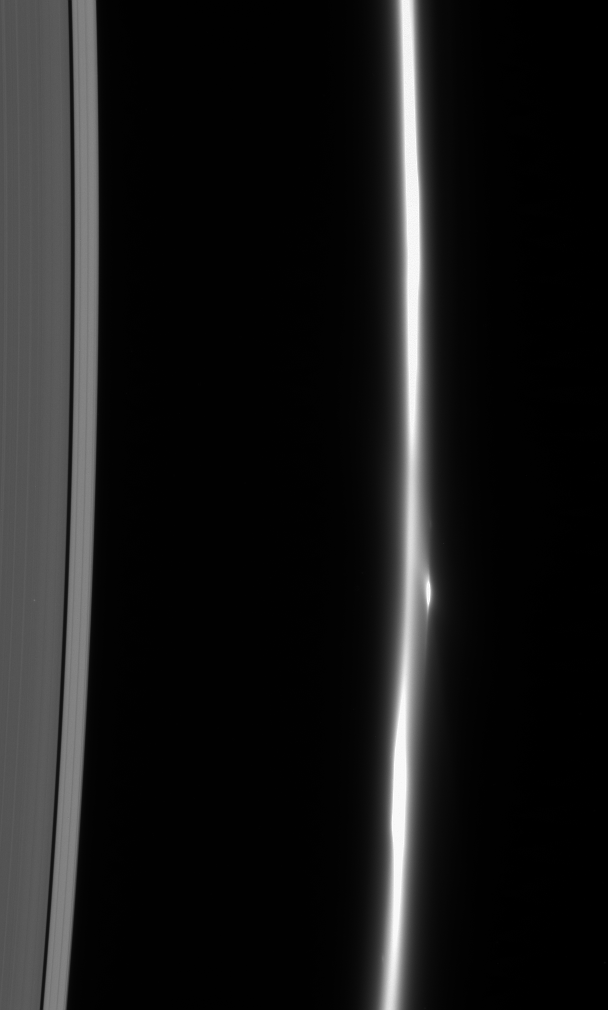

Unfocused F Ring

The F ring dissolves into a fuzzy stream of particles — rather different from its usual appearance of a narrow, bright core flanked by dimmer ringlets. Also notable here is the bright clump of material that flanks the ring’s core.

This view looks toward the unlit side of the rings from about 58 degrees above the ringplane.

The image was taken in visible light with the Cassini spacecraft narrow-angle camera on Feb. 10, 2007 at a distance of approximately 1.7 million kilometers (1.1 million miles) from Saturn. Image scale is 10 kilometers (6 miles) per pixel.

The Cassini-Huygens mission is a cooperative project of NASA, the European Space Agency and the Italian Space Agency. The Jet Propulsion Laboratory, a division of the California Institute of Technology in Pasadena, manages the mission for NASA’s Science Mission Directorate, Washington, D.C. The Cassini orbiter and its two onboard cameras were designed, developed and assembled at JPL. The imaging operations center is based at the Space Science Institute in Boulder, Colo.

Credit: NASA/JPL/Space Science Institute